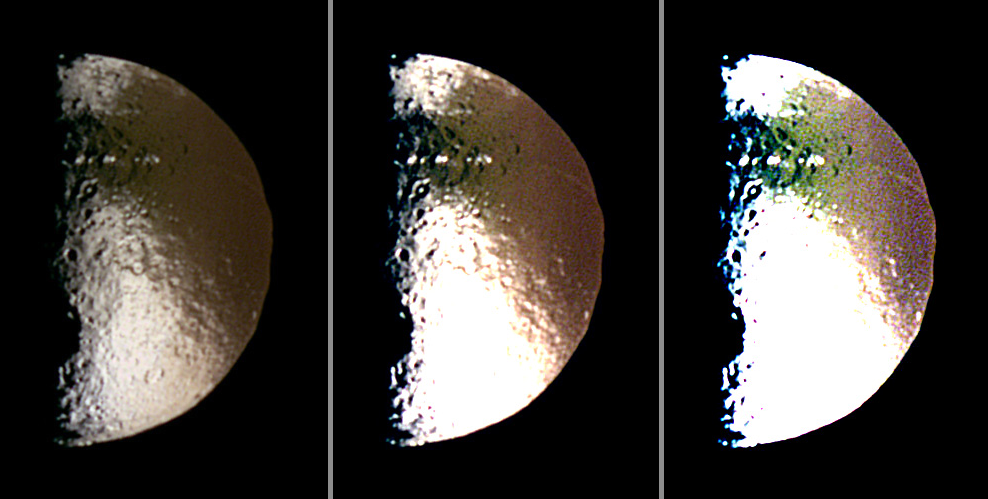

Color Dichotomy on Iapetus

Three different false-color views of Saturn’s moon Iapetus show the boundary of the global “color dichotomy” on the hemisphere of this moon facing away from Saturn. The “color dichotomy,” which has been detected in images from the Cassini imaging team, is a second global pattern found on Iapetus besides the well-known global brightness dichotomy.

This image consists of three panels, each of which was contrast-enhanced in different ways to bring out surface features. Minimal enhancement was applied to the image on the left panel while those on the middle and right panels were enhanced more (with contrast increased by factors of two and four, respectively), making them appear brighter and overexposed.

In the case of Iapetus’ brightness dichotomy, the dark terrain extends towards the satellite’s trailing side at equatorial regions, and the bright terrain extends towards the satellite’s leading side in the polar regions (see PIA11116). In the case of the color dichotomy seen here, its boundary is quite well correlated with the boundary between the moon’s leading and the trailing hemispheres. At near-infrared wavelengths, the bright terrain on the leading side is redder than on the trailing side. This pattern is visible in the panel on the left, which uses normal contrast enhancement. The characteristic reddish distribution also appears on the dark material, as seen in the middle and right-hand panels that have been adjusted with even higher contrast. Indeed, the otherwise uniformly dark material shows different color hues, depending on whether the viewer looks at the leading vs. the trailing side. Cassini scientists think this effect is caused by material falling onto Iapetus from the outer irregular moons of Saturn. See PIA06145 to learn more.

Images obtained with infrared, green and ultraviolet spectral filters (centered at 953, 563 and 338 nanometers, respectively) were combined to create these false color views. The color seen here is similar to that produced in (red, green and blue) natural color views.

North on Iapetus is approximately up in these images. The images were taken with the Cassini spacecraft narrow-angle camera on Oct. 15, 2004. The view was obtained at a distance of approximately 1.2 million kilometers (746,000 miles) from Iapetus and at a Sun-Iapetus-spacecraft, or phase, angle of 88 degrees. Image scale is 7 kilometers (4 miles) per pixel. The diameter of Iapetus is 1,471 kilometers (914 miles).

The Cassini-Huygens mission is a cooperative project of NASA, the European Space Agency and the Italian Space Agency. The Jet Propulsion Laboratory, a division of the California Institute of Technology in Pasadena, manages the mission for NASA’s Science Mission Directorate, Washington, D.C. The Cassini orbiter and its two onboard cameras were designed, developed and assembled at JPL. The imaging operations center is based at the Space Science Institute in Boulder, Colo.

Credit: NASA/JPL/Space Science Institute